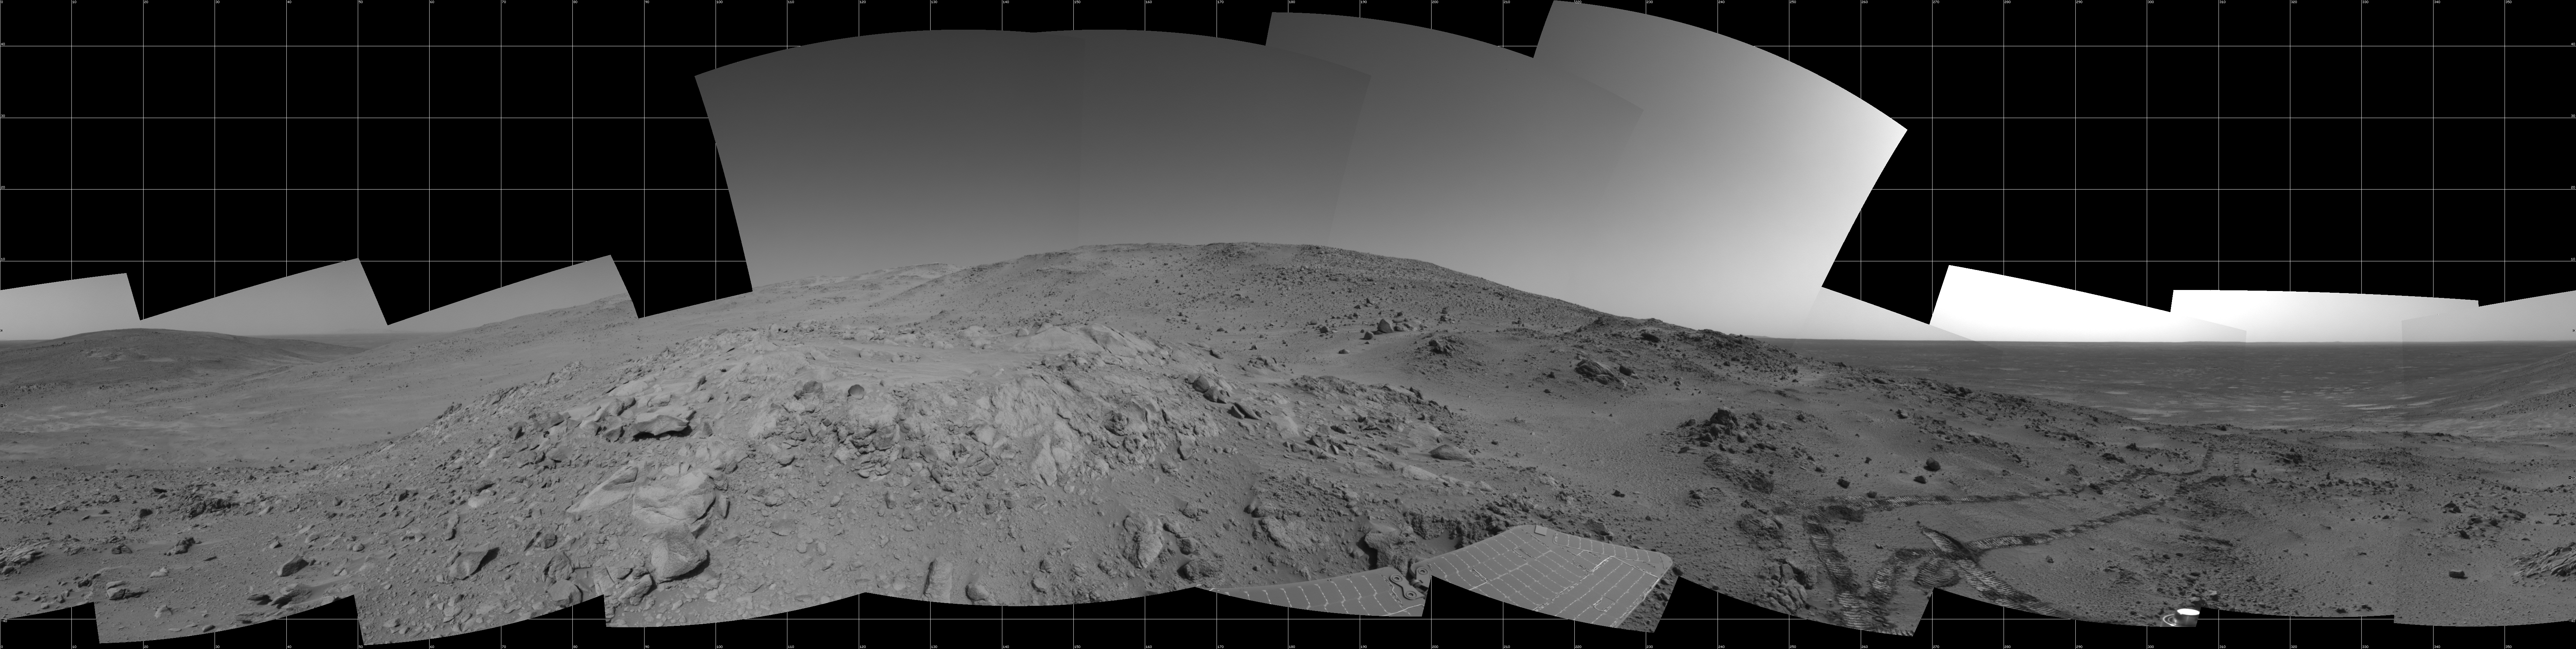

Spirit 360-Degree View on Sol 409

NASA’s Mars Exploration Rover Spirit used its navigation camera to take the images combined into this 360-degree view of the rover’s surroundings on Spirit’s 409th martian day, or sol (Feb. 26, 2005). Spirit had driven 2 meters (7 feet) on this sol to get in position on “Cumberland Ridge” for looking into “Tennessee Valley” to the east. This location is catalogued as Spirit’s Site 108. Rover-wheel tracks from climbing the ridge are visible on the right. The summit of “Husband Hill” is at the center, to the south. This view is presented in a cylindrical projection with geometric and brightness seam correction.

Credit: NASA/JPL